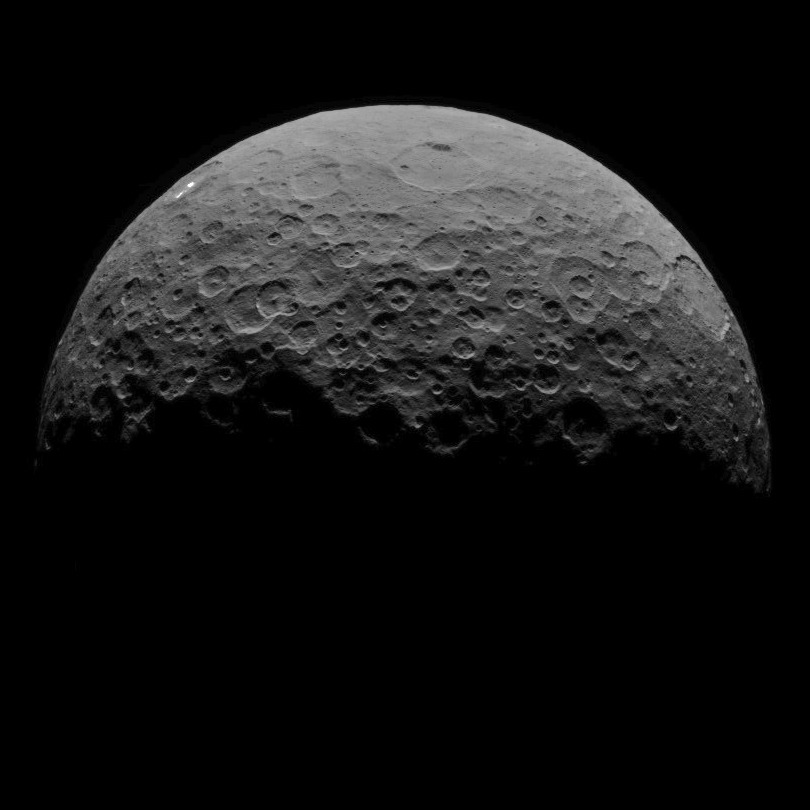

Dawn RC3 Image 17

This image of Ceres is part of a sequence taken by NASA’s Dawn spacecraft on April 29, 2015, from a distance of 8,400 miles (13,600 kilometers).

Dawn’s mission is managed by JPL for NASA’s Science Mission Directorate in Washington. Dawn is a project of the directorate’s Discovery Program, managed by NASA’s Marshall Space Flight Center in Huntsville, Alabama. UCLA is responsible for overall Dawn mission science. Orbital ATK, Inc., in Dulles, Virginia, designed and built the spacecraft. The German Aerospace Center, the Max Planck Institute for Solar System Research, the Italian Space Agency and the Italian National Astrophysical Institute are international partners on the mission team.

Credit: NASA/JPL-Caltech/UCLA/MPS/DLR/IDA